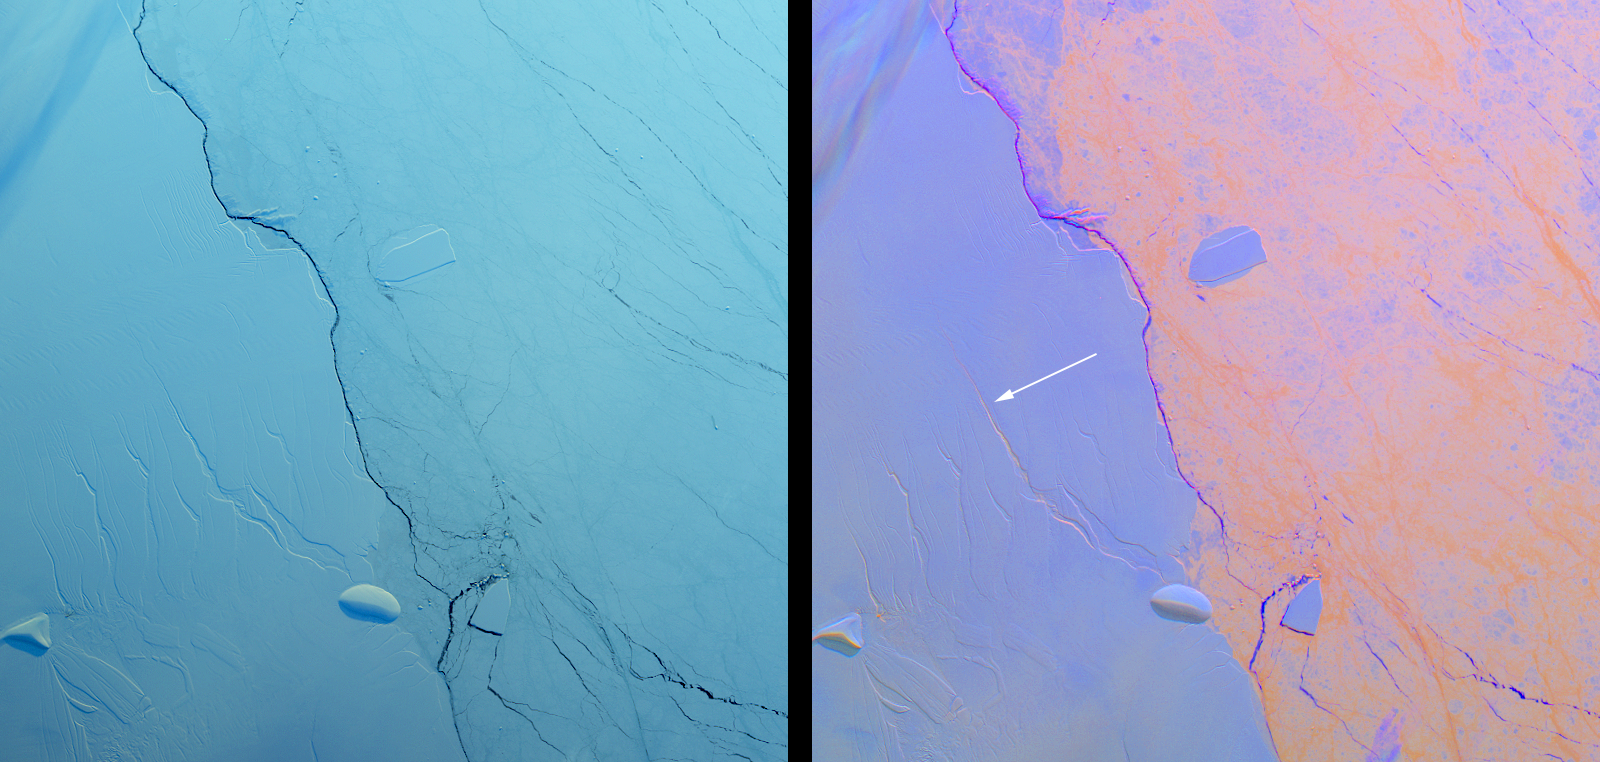

Growing Crack in Antarctica’s Larsen C Ice Shelf Spotted by NASA’s MISR

Project MIDAS, a United Kingdom-based group that studies the Larsen Ice Shelf in Antarctica, reported Aug. 18, 2016, that a large crack in the Larsen C shelf has grown by another 13 miles (22 kilometers) in the past six months. The crack is now more than 80 miles (130 kilometers) long. Larsen C is the fourth largest ice shelf in Antarctica, with an area of about 19,300 square miles (50,000 square kilometers), greater than the size of Maryland. Computer modeling by Project MIDAS predicts that the crack will continue to grow and eventually cause between nine and twelve percent of the ice shelf to collapse, resulting in the loss of 2,300 square miles (6,000 square kilometers) of ice — more than the area of Delaware. This follows the collapse of the Larsen B shelf in 2002 and the Larsen A shelf in 1995, which removed about 1,255 square miles (3,250 square kilometers) and 580 square miles (1,500 square kilometers) of ice, respectively.

The Multiangle Imaging SpectroRadiometer (MISR) instrument aboard NASA’s Terra satellite flew over Larsen C on Aug. 22, 2016. The MISR instrument views Earth with nine cameras pointed at different angles, which provides information about the texture of the surface. On the left is a natural-color image of the shelf from MISR’s vertical-viewing camera. Antarctica is slowly emerging from its polar night, and the low light gives the scene a bluish tint. The Larsen C shelf is on the left, while thinner sea ice is present on the right. A variety of cracks are visible in the Larsen C shelf, all appearing roughly the same. The image is about 130 by 135 miles (210 by 220 kilometers) in size.

On the right is a composite image made by combining data from MISR’s 46-degree backward-pointing camera (plotted as blue), the vertical-pointing camera (plotted as green), and the 46-degree forward-pointing camera (plotted as red). This has the effect of highlighting surface roughness; smooth surfaces appear as blue-purple, while rough surfaces appear as orange. Clouds near the upper left appear multi-hued because their elevation above the surface causes the different angular views to be slightly displaced. In this composite, the difference between the rough sea ice and the smoother ice shelf is immediately apparent. An examination of the cracks in the ice shelf shows that the large crack Project MIDAS is tracking (indicated by an arrow) is orange in color, demonstrating that it is actively growing. You can compare this image to a similar one of the Larsen B Ice Shelf after its collapse in 2002 (http://www-misr.jpl.nasa.gov/multimedia/collectionImagery/?ImageID=233).

These data were acquired during Terra orbit 88717. Other MISR data are available through the NASA Langley Research Center. For more information go to: http://eosweb.larc.nasa.gov/project/misr/misr_table. MISR was built and is managed by NASA’s Jet Propulsion Laboratory, Pasadena, California, for NASA’s Science Mission Directorate, Washington, D.C. The Terra spacecraft is managed by NASA’s Goddard Space Flight Center, Greenbelt, Maryland. The MISR data were obtained from the NASA Langley Research Center Atmospheric Science Data Center, Hampton, Virginia. JPL is a division of the California Institute of Technology in Pasadena.

Credit: NASA/GSFC/LaRC/JPL, MISR Team